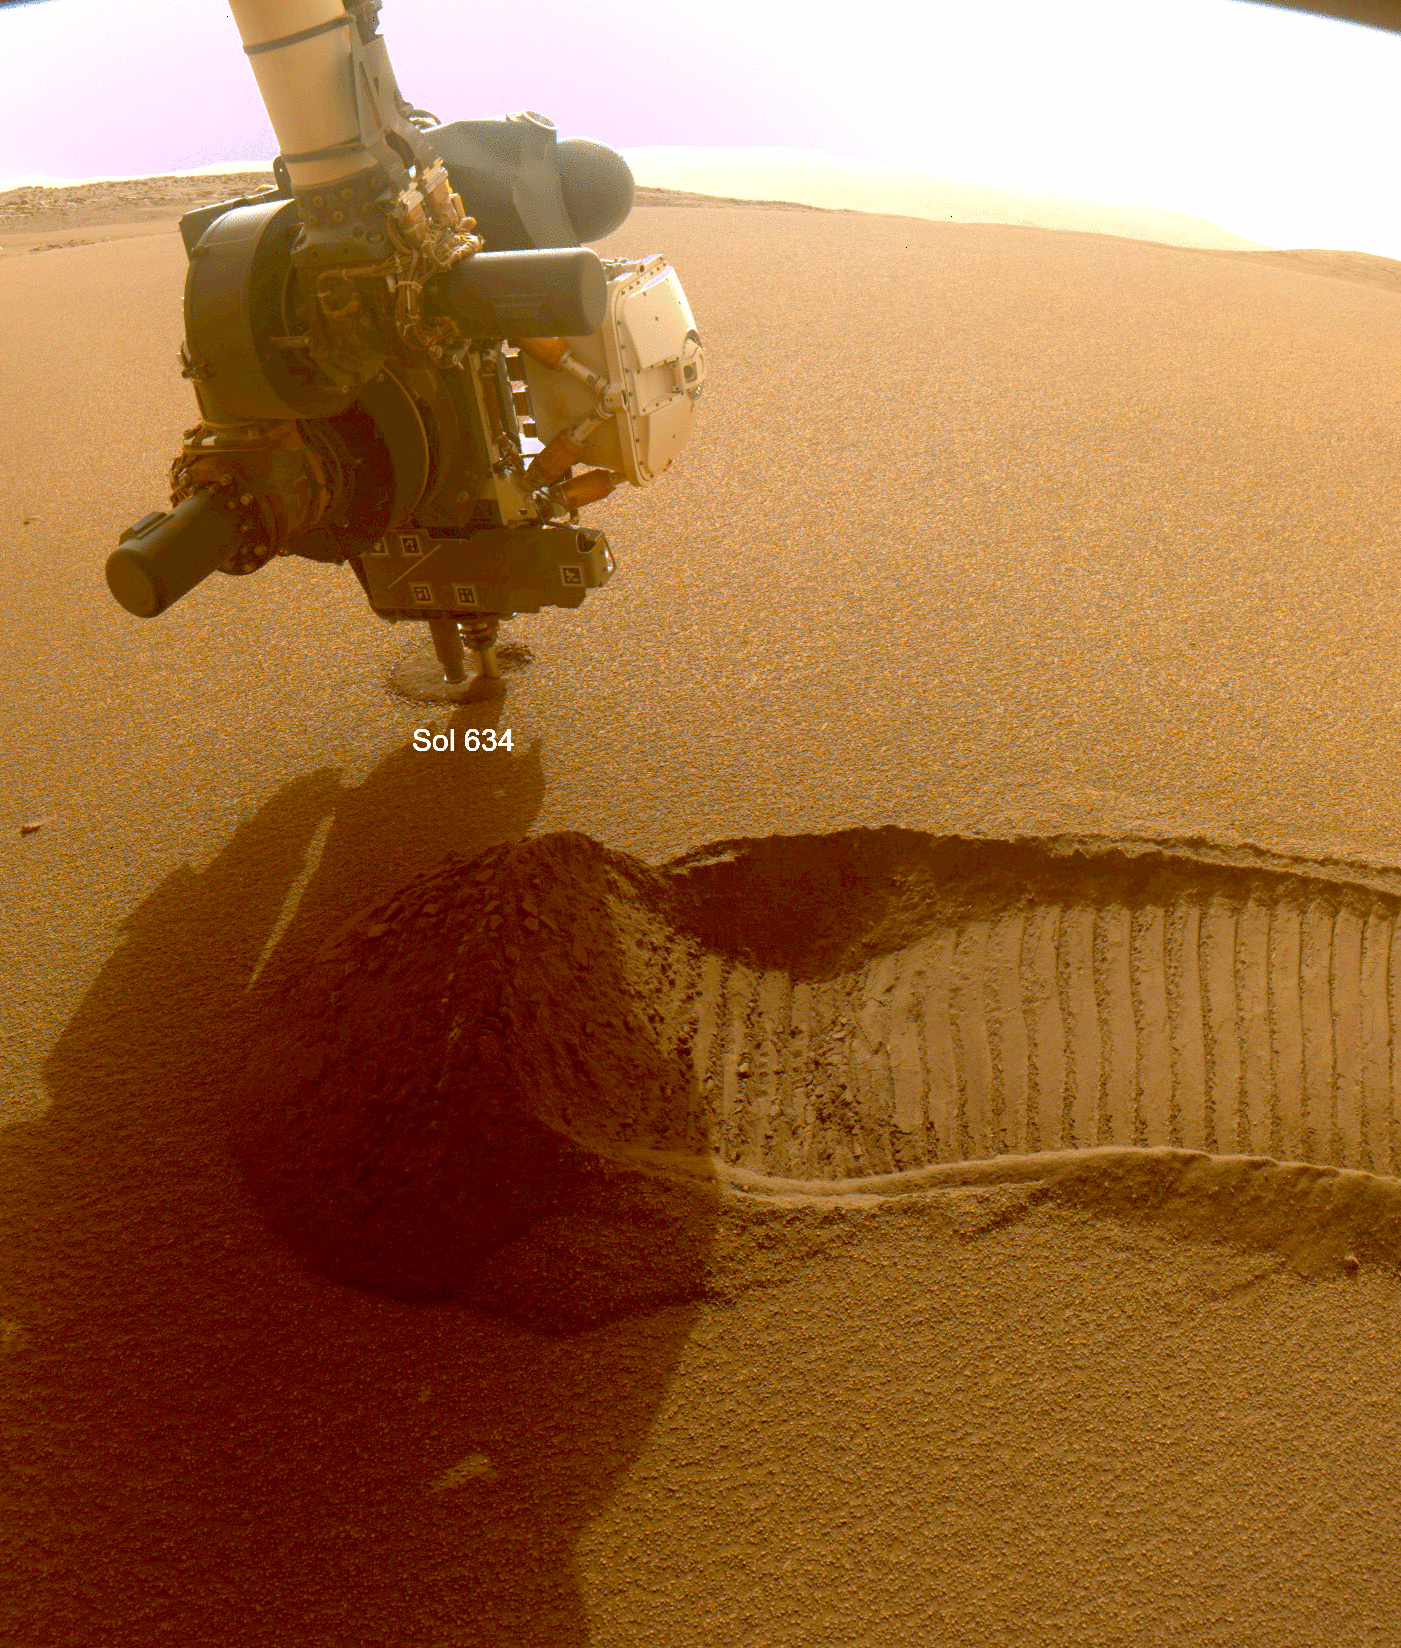

NASA’s Perseverance Rover Collects Regolith

This GIF shows NASA’s Perseverance Mars rover collecting two samples of regolith – broken rock and dust – with a regolith sampling bit on the end of its robotic arm. The samples were collected on Dec. 2 and 6, 2022, the 634th and 639th Martian days, or sols, of the mission. The images were taken by one of the rover’s front hazard cameras.

One of the two regolith samples will be considered for deposit on the Martian surface in coming weeks as part of the Mars Sample Return campaign. Studying regolith with powerful lab equipment back on Earth will allow scientists to better understand the processes that have shaped the surface of Mars and help engineers design future missions as well as equipment used by future Martian astronauts.

A key objective for Perseverance’s mission on Mars is astrobiology, including the search for signs of ancient microbial life. The rover will characterize the planet’s geology and past climate, pave the way for human exploration of the Red Planet, and be the first mission to collect and cache Martian rock and regolith (broken rock and dust).

Subsequent NASA missions, in cooperation with ESA (European Space Agency), would send spacecraft to Mars to collect these sealed samples from the surface and return them to Earth for in-depth analysis.

The Mars 2020 Perseverance mission is part of NASA’s Moon to Mars exploration approach, which includes Artemis missions to the Moon that will help prepare for human exploration of the Red Planet.

JPL, which is managed for NASA by Caltech in Pasadena, California, built and manages operations of the Perseverance rover.

Credit: NASA/JPL-Caltech